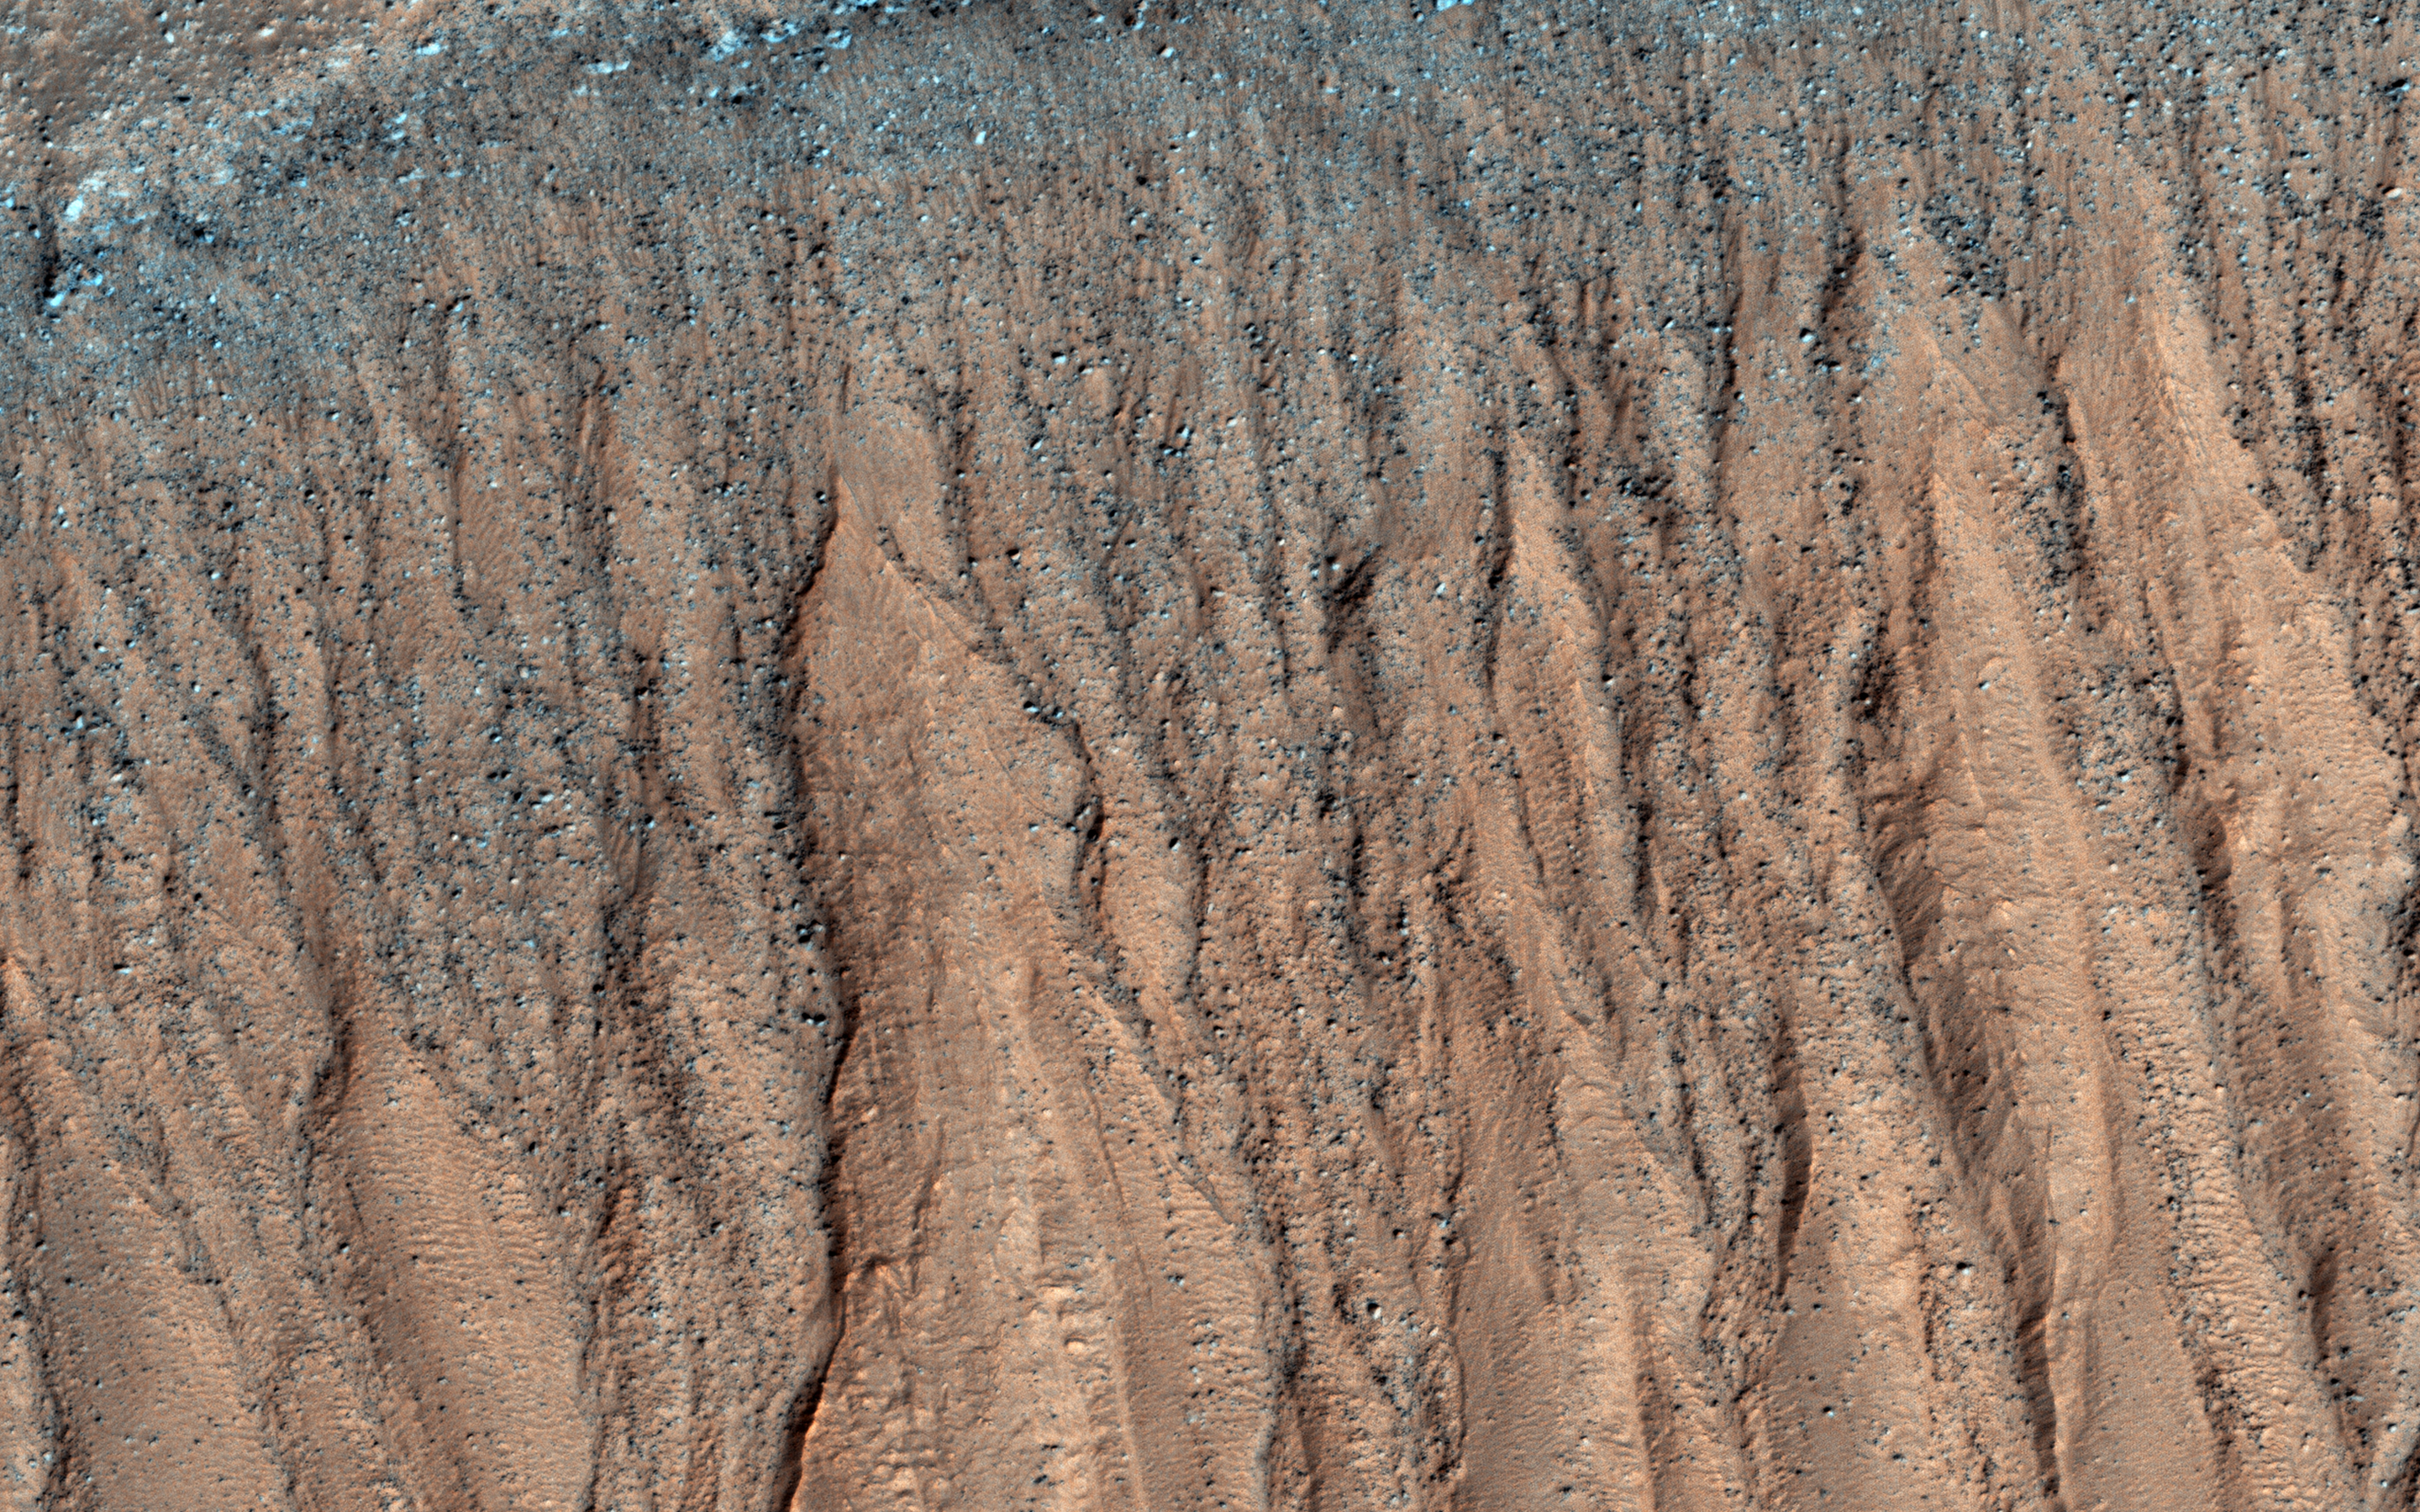

Gullies and Craters and Dunes, Oh My!

This unnamed, approximately 30-kilometer diameter crater, formed in the Southern highlands of Mars. This image from NASA’s Mars Reconnaissance Orbiter shows regions of geologic diversity within, making this an interesting spot for scientists to study how different Martian processes interact with each other.

Gullies, or channels formed by fluids such as water or lava, cut into the rim and sides of this crater. The presence of gullies can reveal clues about the ancient history of Mars, such as the amount of flowing fluid needed to form them and roughly how long ago that happened. This crater may also host features actively changing on the surface of Mars known as “recurring slope lineae” (RSL). Manifesting as dark streaks on steep slopes such as the walls of craters, scientists posit briny flows of small volumes of water as a possible RSL formation method. Studying the behavior of RSL further may provide evidence for the presence of water on Mars today.

Moving toward the crater floor, one can observe patterns indicative of dunes. Dunes arise from the breakdown of exposed rocks by wind and subsequent manipulation of the eroded sand particles into wave-like structures. The presence of dust devil tracks provides additional evidence for significant wind activity at this location. These dunes are very dusty and so likely haven’t been active (moved) in some time.

HiRISE also captured a small, relatively fresh crater on the floor near the dunes. One of the most ubiquitous processes in the solar system, impact cratering can drastically change the surface of a planetary body. As such, craters provide sources of comparison between planets, moons, and other bodies across the solar system. Impacts still occur today, helping scientists find relative ages of different areas of a planet and discover materials buried under the surface.

All of these processes have altered the surface of Mars in the past and continue to do so today. Since gully formation, wind erosion, and impact cratering could have interacted with each other for many years, planetary scientists find it difficult to work backwards and make definitive statements about ancient Martian history. However, HiRISE imagery has aided in closing these gaps in our scientific knowledge.

The map is projected here at a scale of 25 centimeters (9.8 inches) per pixel. [The original image scale is 25.5 centimeters (10 inches) per pixel (with 1 x 1 binning); objects on the order of 76 centimeters (29.9 inches) across are resolved.] North is up.

The University of Arizona, Tucson, operates HiRISE, which was built by Ball Aerospace & Technologies Corp., Boulder, Colo. NASA’s Jet Propulsion Laboratory, a division of Caltech in Pasadena, California, manages the Mars Reconnaissance Orbiter Project for NASA’s Science Mission Directorate, Washington.

Credit: NASA/JPL-Caltech/Univ. of Arizona